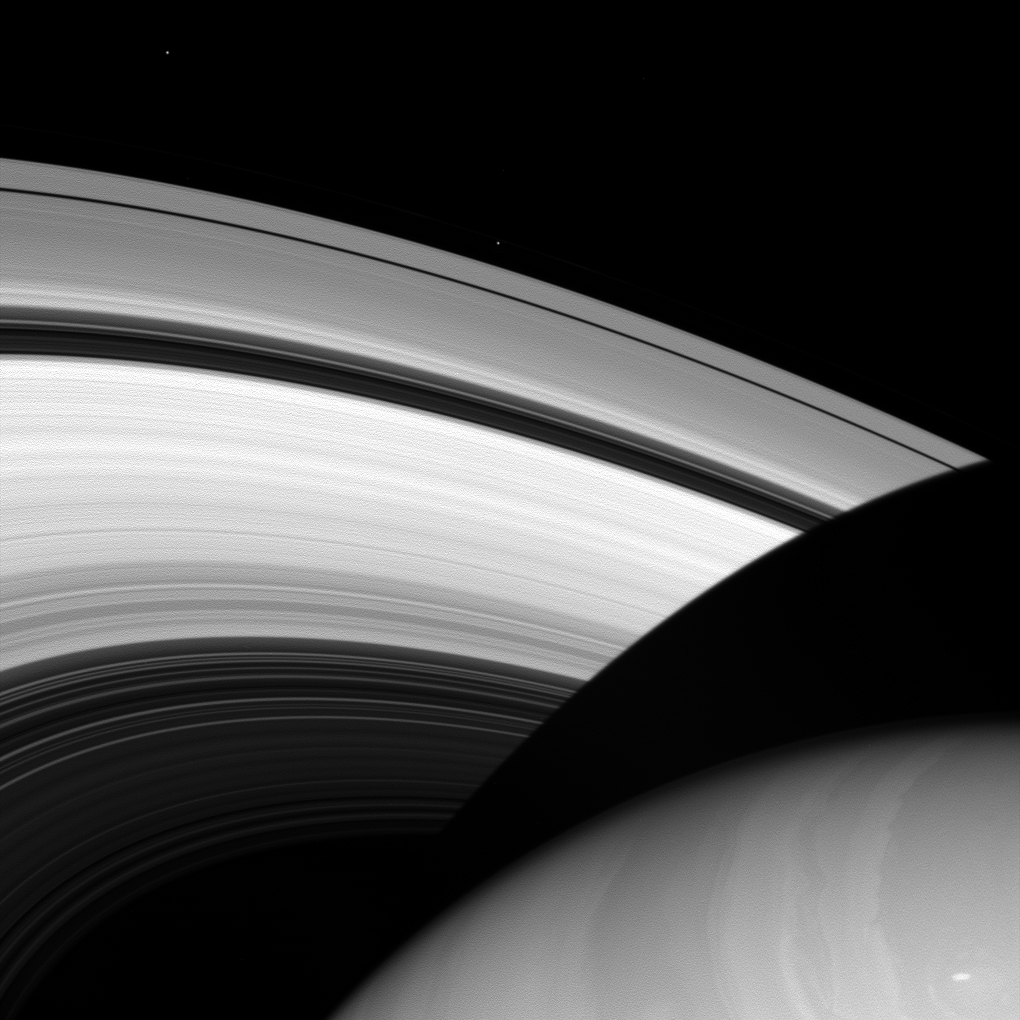

A Forethought and an Afterthought

Befitting moons named for brothers, the moons Prometheus and Epimetheus share a lot in common. Both are small, icy moons that orbit near the main rings of Saturn. But, like most brothers, they also assert their differences: while Epimetheus is relatively round for a small moon, Prometheus is elongated in shape, similar to a lemon.

Prometheus (53 miles, or 86 kilometers across) orbits just outside the A ring – seen here upper-middle of the image – while Epimetheus (70 miles, 113 kilometers across) orbits farther out – seen in the upper-left, doing an orbital two-step with its partner, Janus.

This view looks toward the sunlit side of the rings from about 28 degrees above the ringplane. The image was taken in visible light with the Cassini spacecraft wide-angle camera on July 9, 2013.

The view was obtained at a distance of approximately 557,000 miles (897,000 kilometers) from Saturn and at a Sun-Saturn-spacecraft, or phase, angle of 11 degrees. Image scale is 33 miles (54 kilometers) per pixel. Prometheus and Epimetheus have been brightened by a factor of 2 relative to the rest of the image to enhance their visibility.

The Cassini-Huygens mission is a cooperative project of NASA, the European Space Agency and the Italian Space Agency. NASA’s Jet Propulsion Laboratory, a division of the California Institute of Technology in Pasadena, manages the mission for NASA’s Science Mission Directorate, Washington. The Cassini orbiter and its two onboard cameras were designed, developed and assembled at JPL. The imaging operations center is based at the Space Science Institute in Boulder, Colo.

Credit: NASA/JPL-Caltech/Space Science Institute